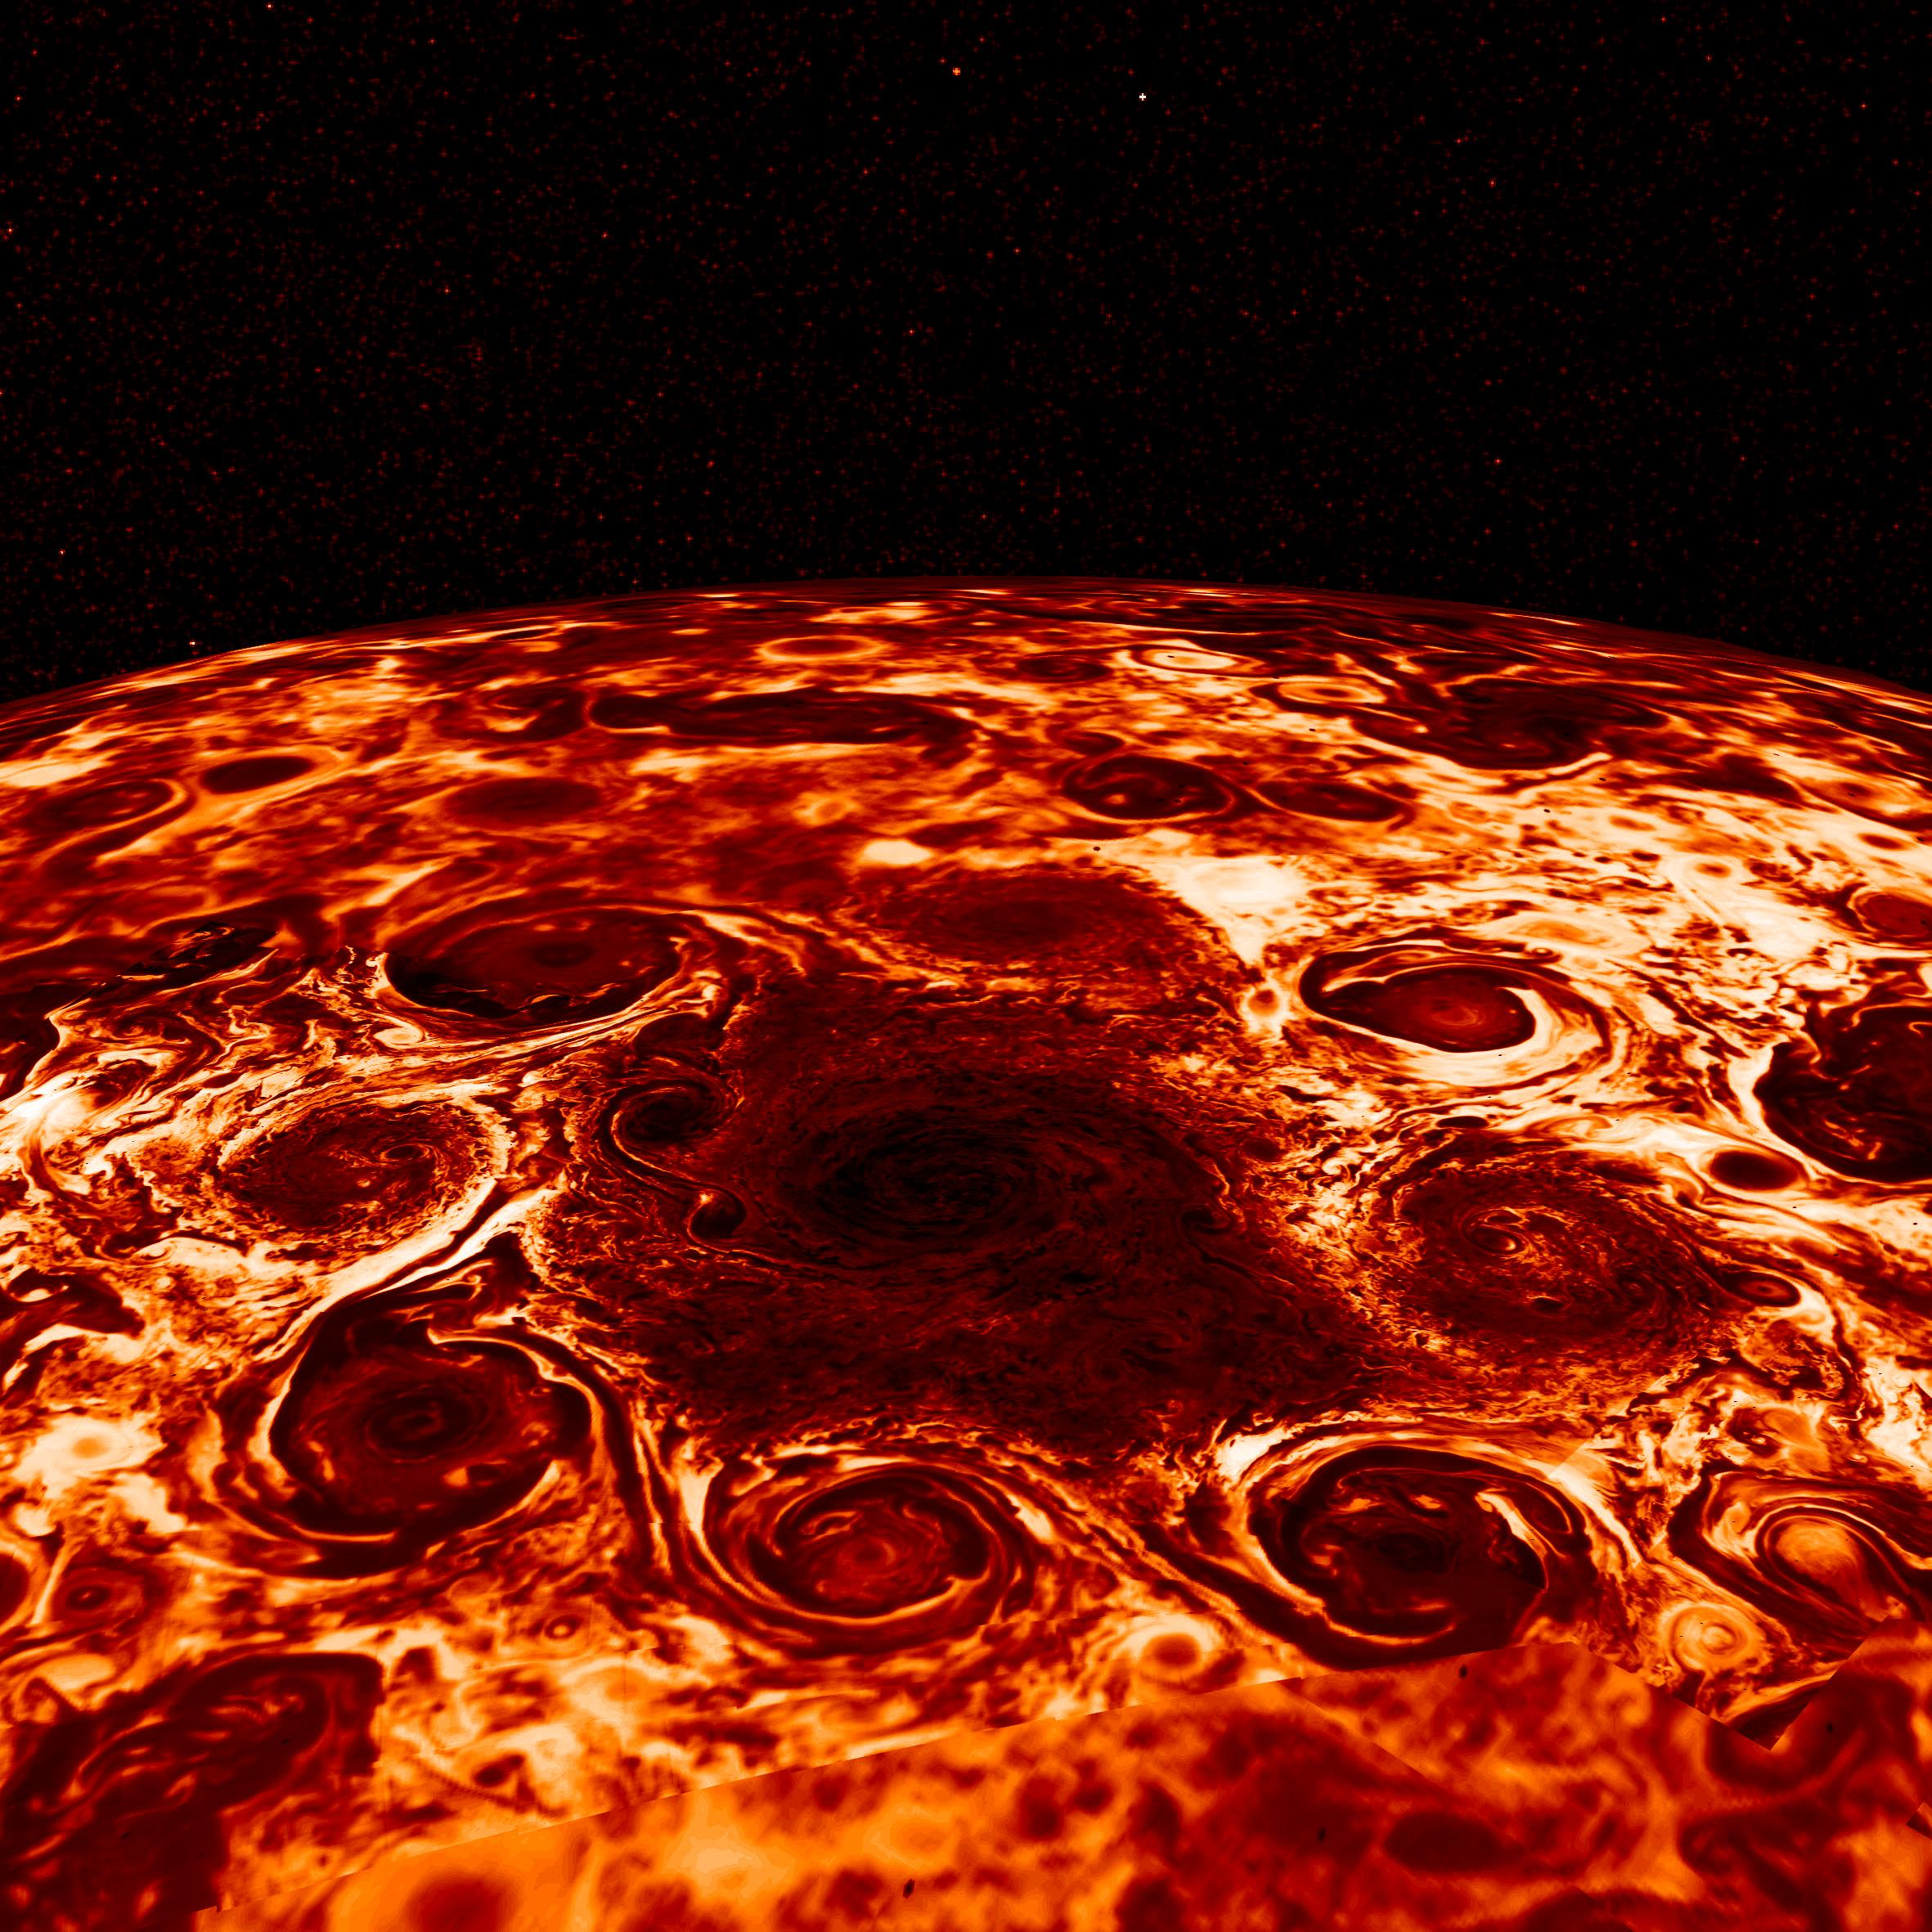

Cyclones Encircle Jupiter’s North Pole

In this composite image, derived from data collected by the Jovian Infrared Auroral Mapper (JIRAM) instrument aboard NASA’s Juno mission to Jupiter, shows the central cyclone at the planet’s north pole and the eight cyclones that encircle it. JIRAM collects data in infrared, and the colors in this composite represent radiant heat: the yellow (thinner) clouds are about 9 degrees Fahrenheit (-13° Celsius) in brightness temperature and the dark red (thickest) are around -181 degrees Fahrenheit (-118.33° Celsius).

More information about Juno is online at http://www.nasa.gov/juno and http://missionjuno.swri.edu.

NASA’s Jet Propulsion Laboratory manages the Juno mission for the principal investigator, Scott Bolton, of Southwest Research Institute in San Antonio. Juno is part of NASA’s New Frontiers Program, which is managed at NASA’s Marshall Space Flight Center in Huntsville, Alabama, for NASA’s Science Mission Directorate. Lockheed Martin Space Systems, Denver, built the spacecraft. Caltech in Pasadena, California, manages JPL for NASA.

Credit: NASA/JPL-Caltech/SwRI/ASI/INAF/JIRAM